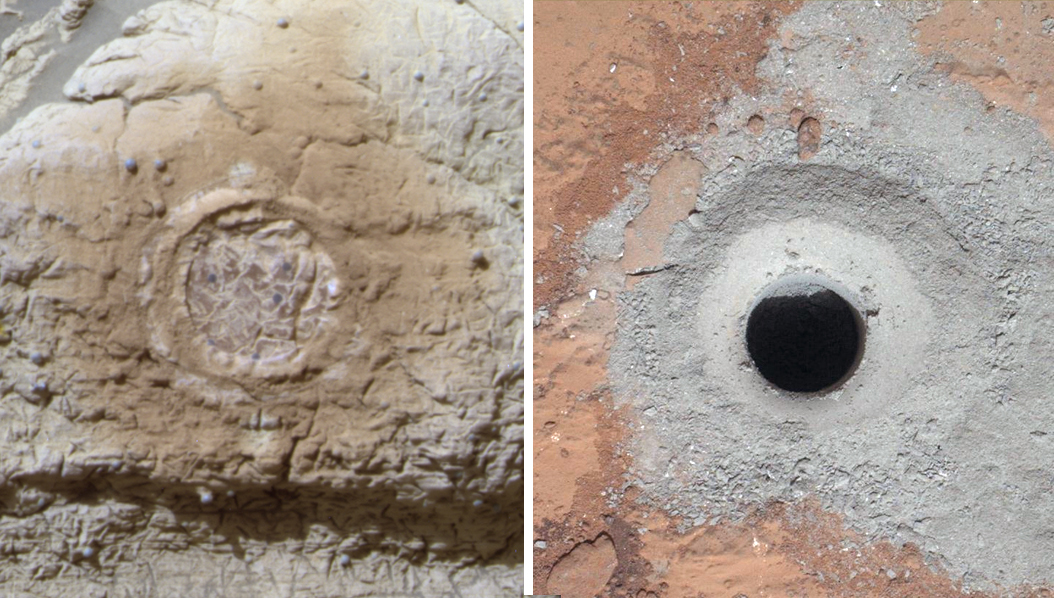

Studying Habitability in Ancient Martian Environments

This set of images shows the results from the rock abrasion tool from NASA’s Mars Exploration Rover Opportunity (left) and the drill from NASA’s Curiosity rover (right). Note how the rock grindings from Opportunity are brownish red, indicating the presence of hematite, a strongly oxidized iron-bearing mineral. Such minerals are less supportive of habitability and also may degrade organic compounds. The diameter of the abraded circle is 1.8 inches (4.5 centimeters). The image was cropped from an image http://marsrover.nasa.gov/gallery/press/opportunity/20040305a/15-jb-02-hole2-B041R1.jpg, taken on Sol 35 (the 35th Martian day of Opportunity’s operations, or Feb. 28, 2004, on Earth) by Opportunity’s panoramic camera at a target called “Guadalupe” inside Eagle Crater.

On the right is the hole produced by Curiosity during the first drilling into a rock on Mars to collect a sample from inside the rock. In this case, the rock produced gray tailings — not red — suggesting the presence of iron that is less oxidized. One possibility is magnetite, which was determined to be present by Curiosity’s Chemistry and Mineralogy instrument. Magnetite has less oxygen than hematite and would be more compatible with habitability and the preservation of organics, all other factors being equal. These other factors would include the primary concentration of organics in the sedimentary environment, in addition to later exposure of rock to surface radiation. The diameter of the hole is 0.63 inch (1.6 centimeters), which is approximately 1/3 of that on the left-hand image. The image was cropped from PIA16726. It was taken on Sol 182 (the 182d Martian day of Curiosity’s operations, or Feb. 8, 2013, on Earth) by the Mars Hand Lens Imager on Curiosity’s arm after that day’s drilling at a target rock called “John Klein.”

JPL manages the Mars Science Laboratory/Curiosity for NASA’s Science Mission Directorate in Washington. The rover was designed, developed and assembled at JPL, a division of the California Institute of Technology in Pasadena.

Credit: NASA/JPL-Caltech/Cornell/MSSS